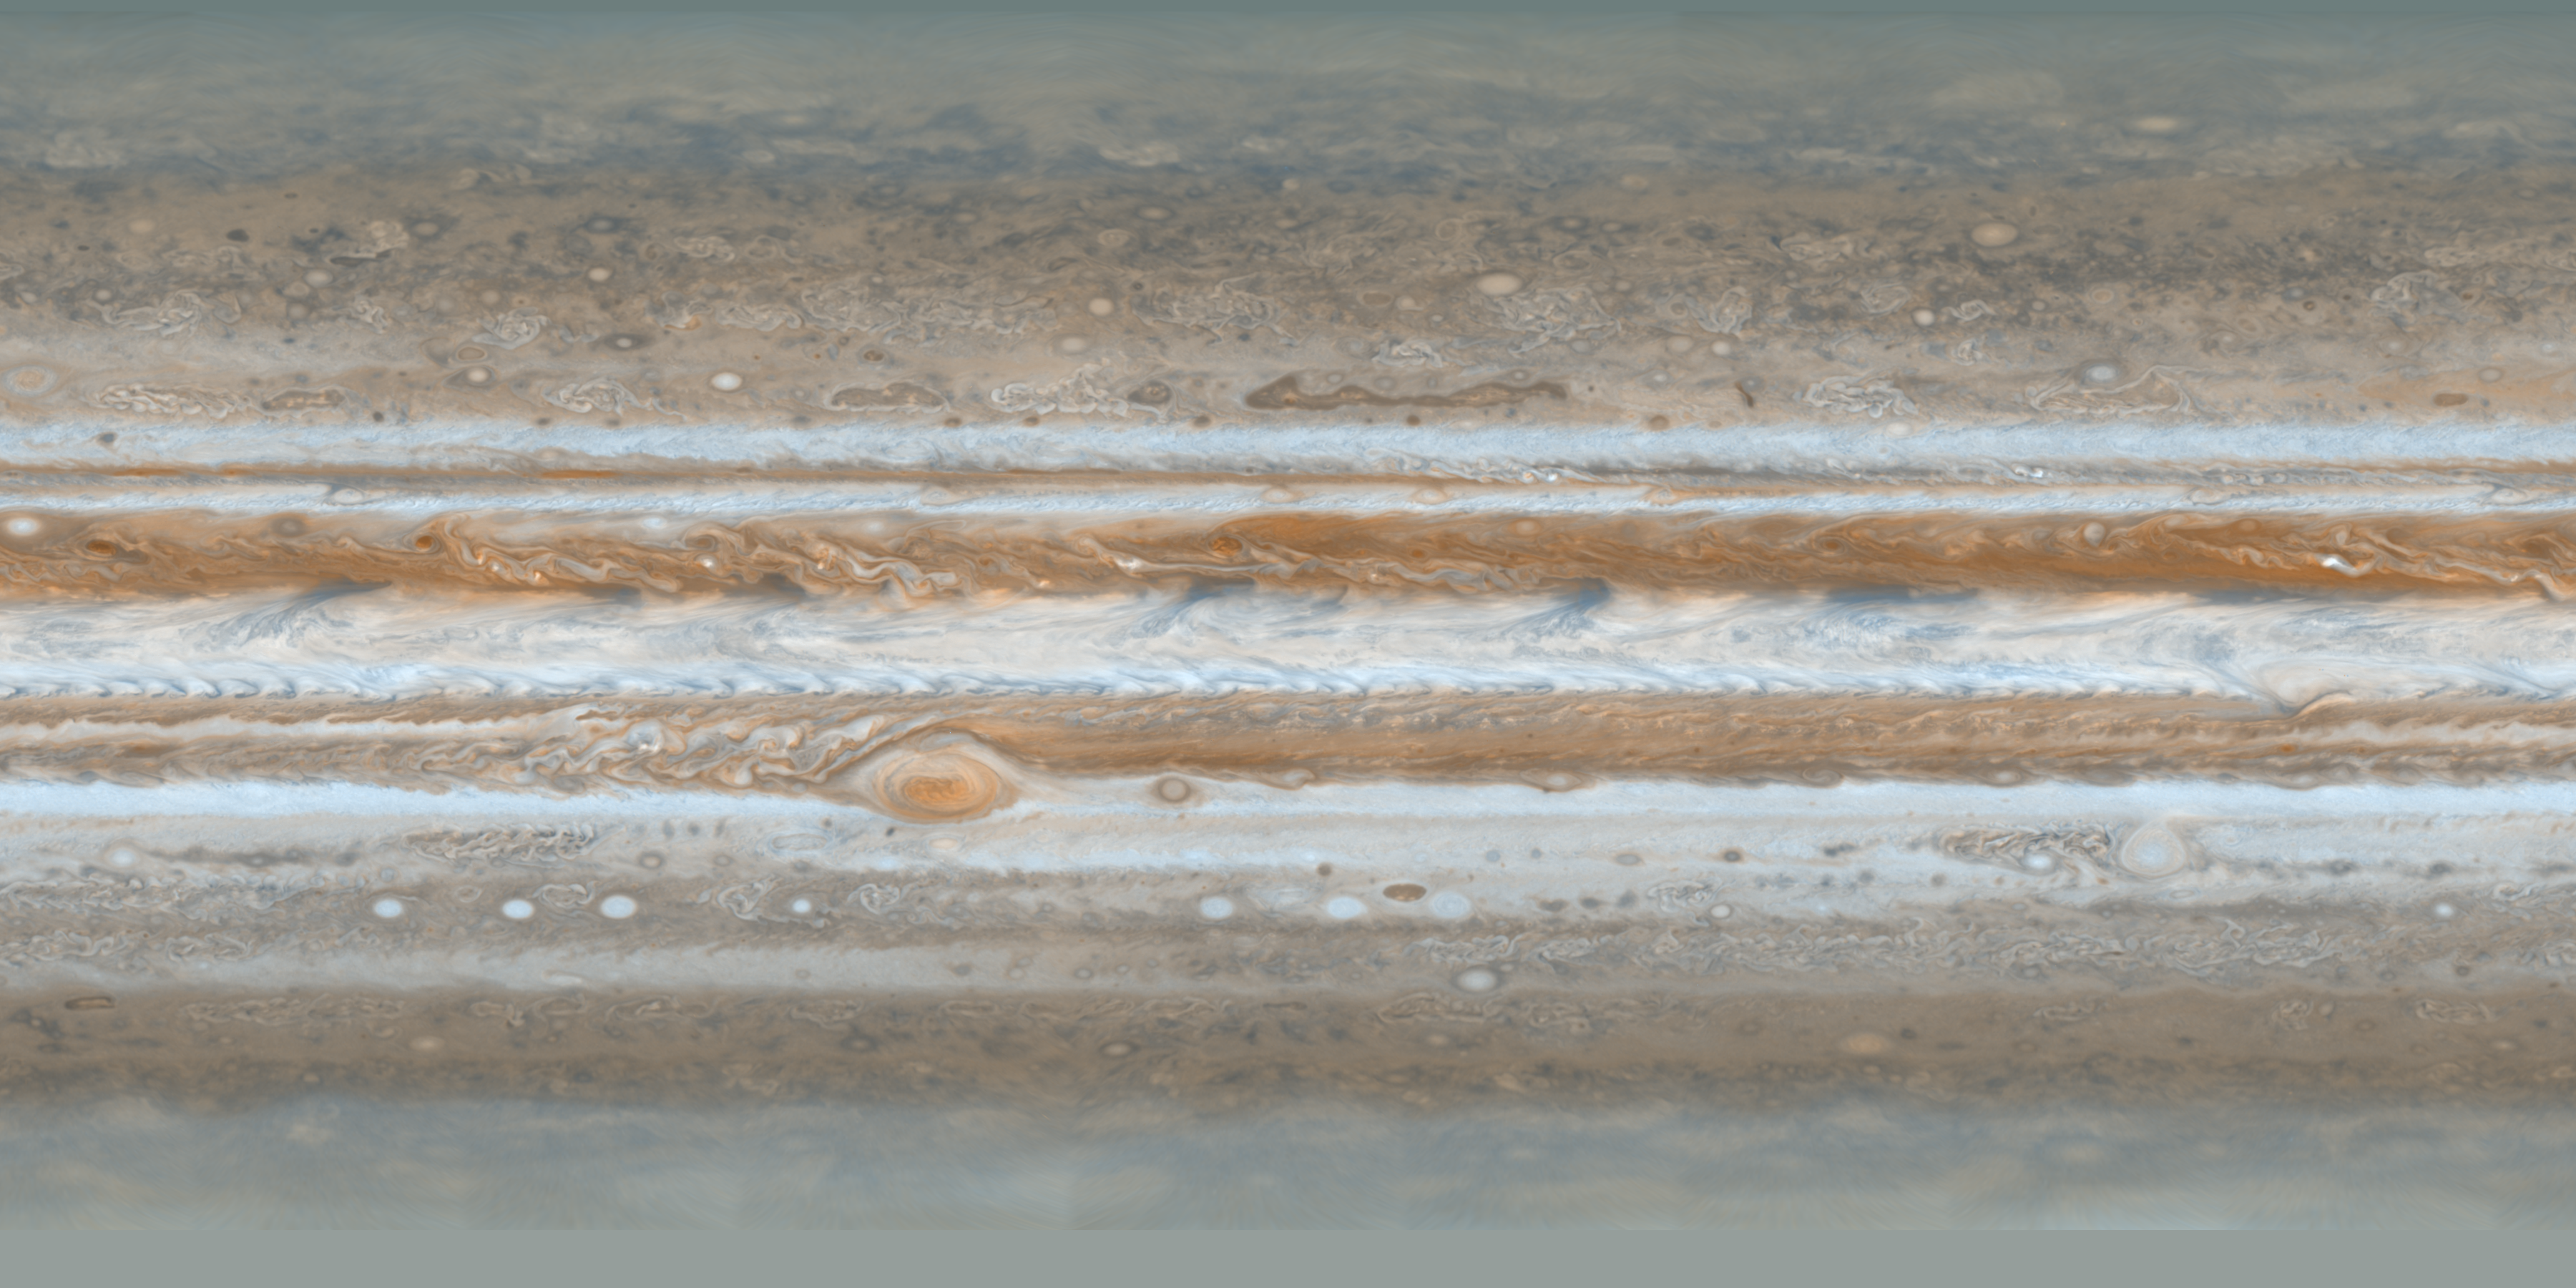

Cassini’s Best Maps of Jupiter (Cylindrical Map)

This map is part of a group release of cylindrical and polar stereographic projections of Jupiter. For the other maps see PIA07783 and PIA07784.

These color maps of Jupiter were constructed from images taken by the narrow-angle camera onboard NASA’s Cassini spacecraft on Dec. 11 and 12, 2000, as the spacecraft neared Jupiter during its flyby of the giant planet. Cassini was on its way to Saturn. They are the most detailed global color maps of Jupiter ever produced. The smallest visible features are about 120 kilometers (75 miles) across.

The maps are composed of 36 images: a pair of images covering Jupiter’s northern and southern hemispheres was acquired in two colors every hour for nine hours as Jupiter rotated beneath the spacecraft. Although the raw images are in just two colors, 750 nanometers (near-infrared) and 451 nanometers (blue), the map’s colors are close to those the human eye would see when gazing at Jupiter.

The maps show a variety of colorful cloud features, including parallel reddish-brown and white bands, the Great Red Spot, multi-lobed chaotic regions, white ovals and many small vortices. Many clouds appear in streaks and waves due to continual stretching and folding by Jupiter’s winds and turbulence. The bluish-gray features along the north edge of the central bright band are equatorial “hot spots,” meteorological systems such as the one entered by NASA’s Galileo probe. Small bright spots within the orange band north of the equator are lightning-bearing thunderstorms. The polar regions are less clearly visible because Cassini viewed them at an angle and through thicker atmospheric haze (such as the whitish material in the south polar map — see PIA07784.

Pixels in the rectangular map cover equal increments of planetocentric latitude (which is measured relative to the center of the planet) and longitude, and extend to 180 degrees of latitude and 360 degrees of longitude.

The Cassini-Huygens mission is a cooperative project of NASA, the European Space Agency and the Italian Space Agency. The Jet Propulsion Laboratory, a division of the California Institute of Technology in Pasadena, manages the mission for NASA’s Science Mission Directorate, Washington, D.C. The Cassini orbiter and its two onboard cameras were designed, developed and assembled at JPL. The imaging operations center is based at the Space Science Institute in Boulder, Colo.

Credit: NASA/JPL/Space Science Institute